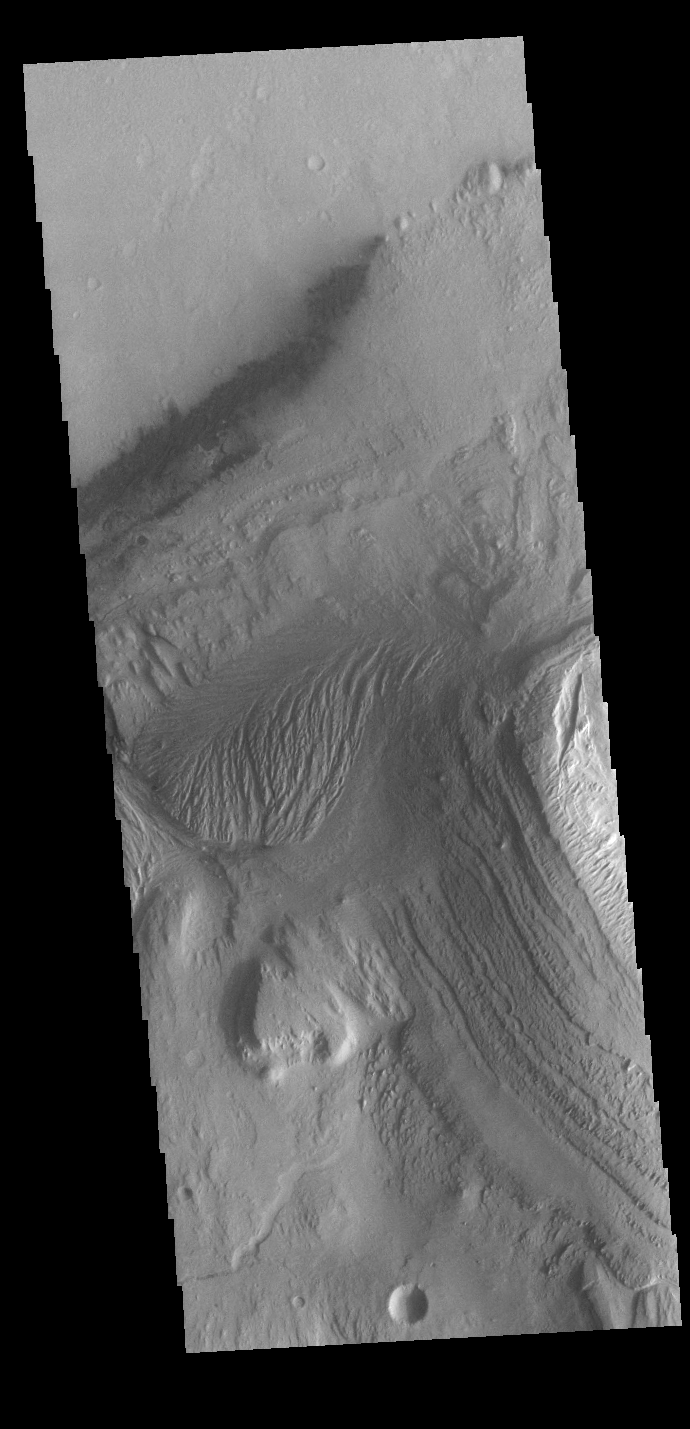

Gale Crater

Today’s VIS image is located in Gale Crater. Home to the Curiosity Rover since August of 2012, Gale crater is 154km in diameter (96 miles). Multiple features within the crater are visible in this image, including dunes, wind and water etched rock, layered central mound (Aeolis Mons — common name Mount Sharp), and small channels. Aeolis Mons rises 18,000 ft (5,500 m) from the crater floor, higher than Mount Rainier rises above Seattle.

Credit: NASA/JPL-Caltech/ASU